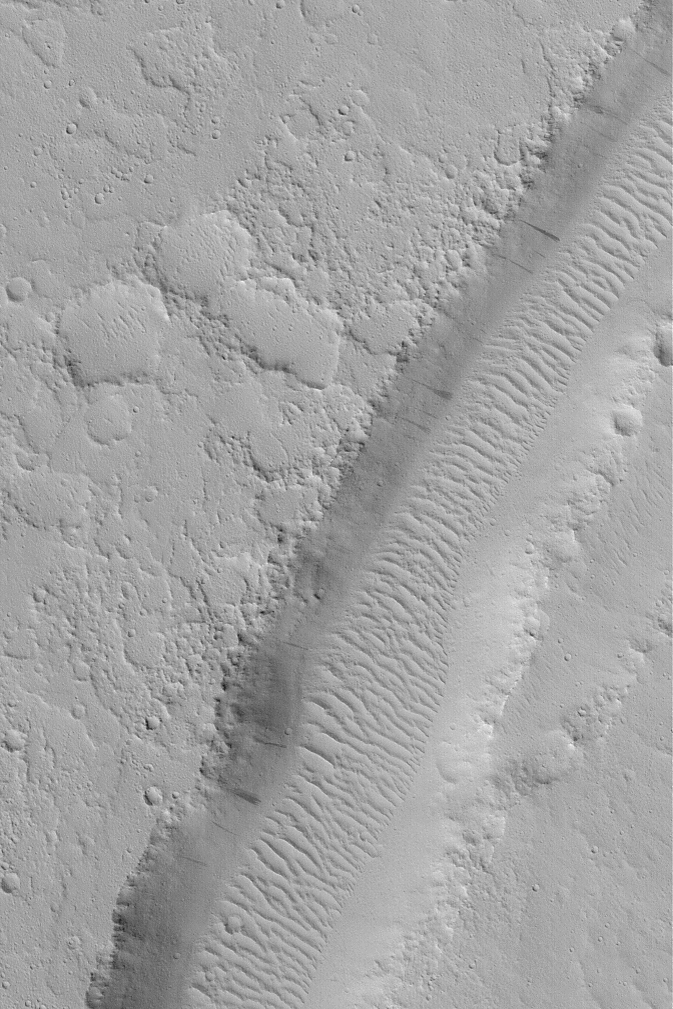

Valley Near Nilus Chaos

MGS MOC Release No. MOC2-504, 5 October 2003

This August 2003 Mars Global Surveyor (MGS) Mars Orbiter Camera (MOC) image shows a valley near Nilus Chaos, around 25.2°N, 80.3°W. The scene has a uniform albedo, indicating that all of the landforms are probably mantled by fine, bright dust. Dark streaks on the valley walls indicate places where recent dust avalanches have occurred. The ripple-like dune features on the valley floor were formed by wind, but today they are inactive and covered with dust. A few craters, created by impacting debris, have formed on the dunes, again attesting to their inactivity in the modern martian environment. The image covers an area 3 km (1.9 mi) wide; it is illuminated by sunlight from the lower left.

Credit: NASA/JPL/Malin Space Science Systems